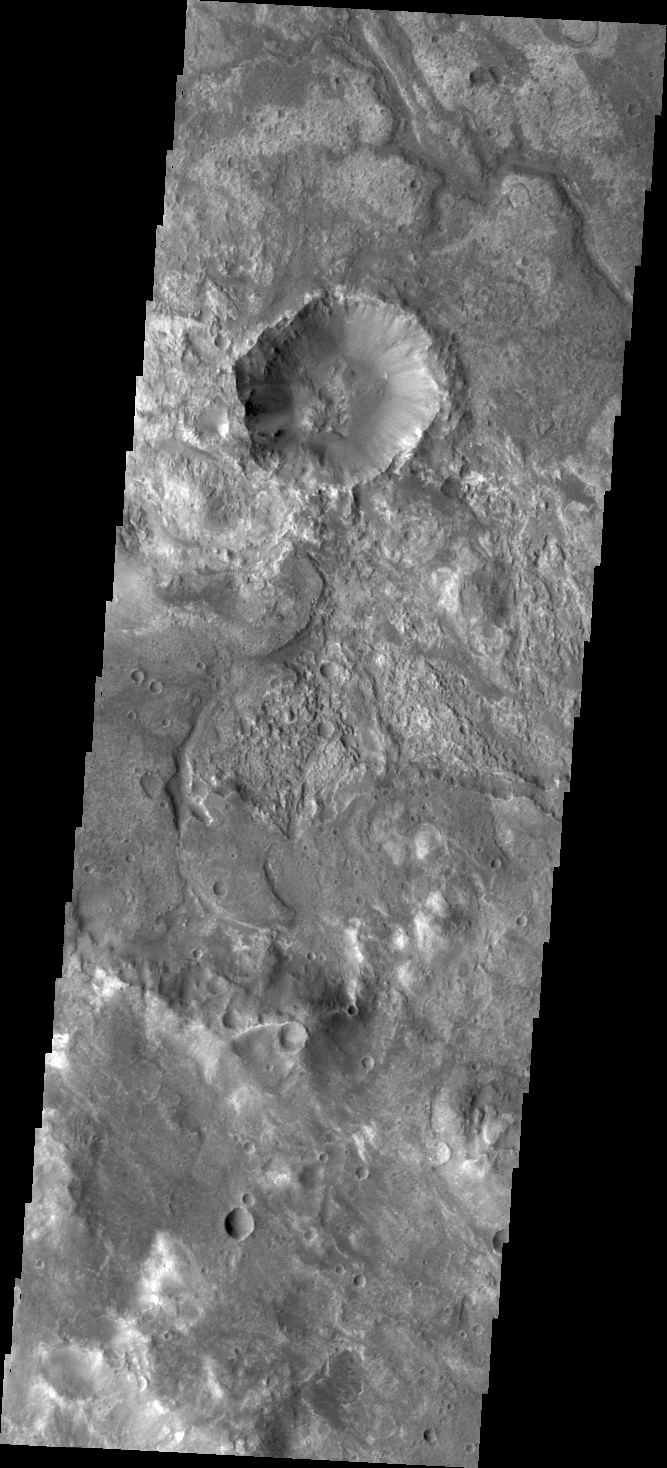

Layers?

It is sometimes difficult to figure out the history of the surface of Mars as seen in visible wavelength images. Today’s VIS image is located on the northern margin of Hellas Basin and hints at a layered surface. However, the differences in image tone could be due to other factors of the surface geology.

Credit: NASA/JPL/ASU